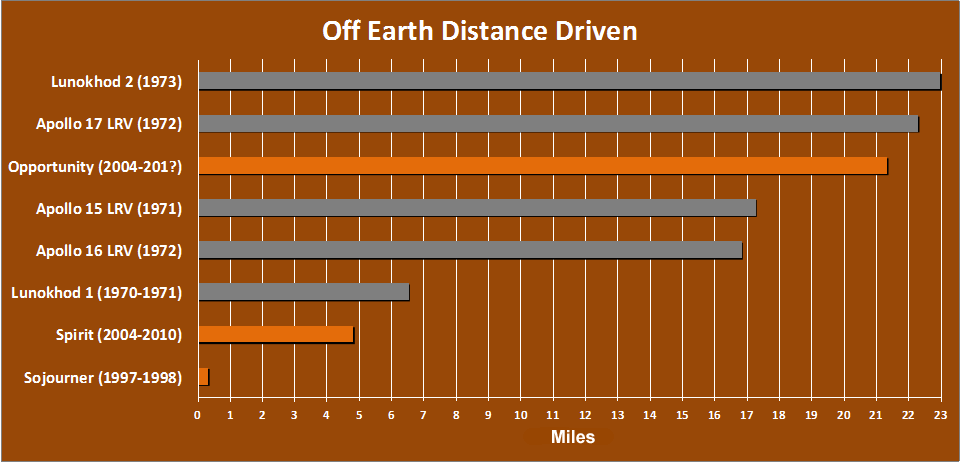

Off-Earth Driving Champs (in Miles)

The total distance driven on Mars by NASA’s Mars Exploration Rover, 21.35 miles by early December 2011, is approaching the record total for off-Earth driving, held by the robotic Lunokhod 2 rover operated on Earth’s moon by the Soviet Union in 1973. Lunokhod 2 drove 23 miles. NASA’s astronaut-driven Apollo 17 Lunar Roving Vehicle drove 22.30 miles during the Apollo 17 mission to the moon in 1972.

The chart also indicates driving distances for two earlier Apollo lunar rovers, one earlier Lunokhod, NASA’s Mars Exploration Rover Spirit (Opportunity’s twin) and the first rover on Mars, NASA’s Sojourner.

NASA’s Jet Propulsion Laboratory, a division of the California Institute of Technology in Pasadena, manages the Mars Exploration Rover project for the NASA Science Mission Directorate, Washington.

Credit: NASA/JPL-Caltech